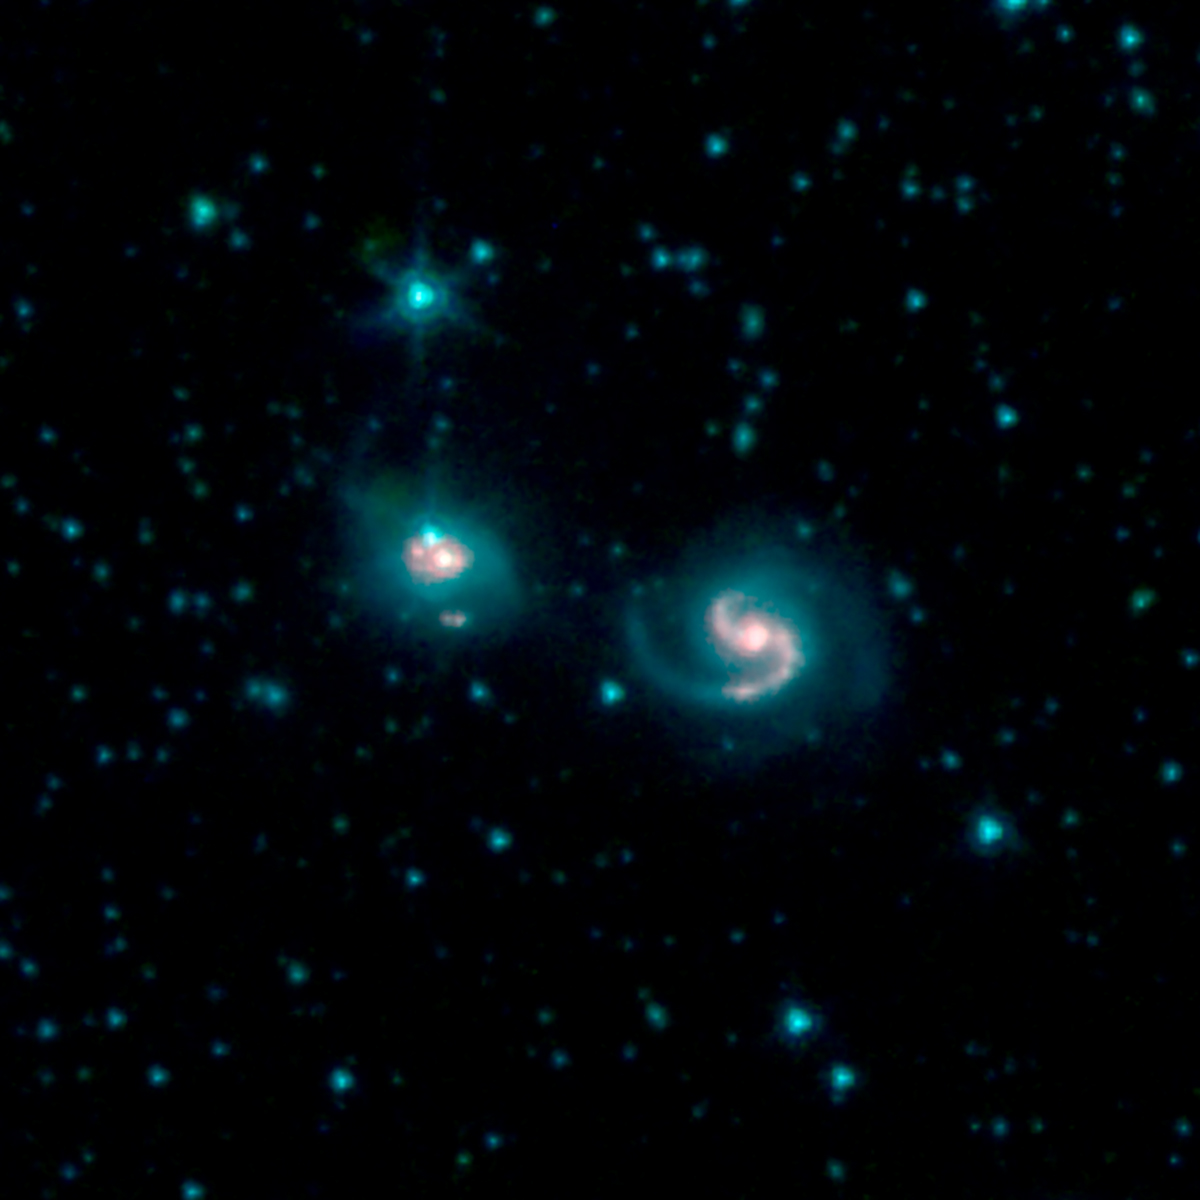

GOALS Merging Galaxies VII Zw 96

This image shows the merger of two galaxies, known as NGC 6786 (right) and UGC 11415 (left), also collectively called VII Zw 96. It is composed of images from three Spitzer Infrared Array Camera (IRAC) channels: IRAC channel 1 in blue, IRAC channel 2 in green and IRAC channel 3 in red.

NASA’s Jet Propulsion Laboratory, Pasadena, California, manages the Spitzer Space Telescope mission for NASA’s Science Mission Directorate, Washington. Science operations are conducted at the Spitzer Science Center at Caltech in Pasadena, California. Spacecraft operations are based at Lockheed Martin Space Systems Company, Littleton, Colorado. Data are archived at the Infrared Science Archive housed at the Infrared Processing and Analysis Center at Caltech. Caltech manages JPL for NASA.

Credit: NASA/JPL-Caltech